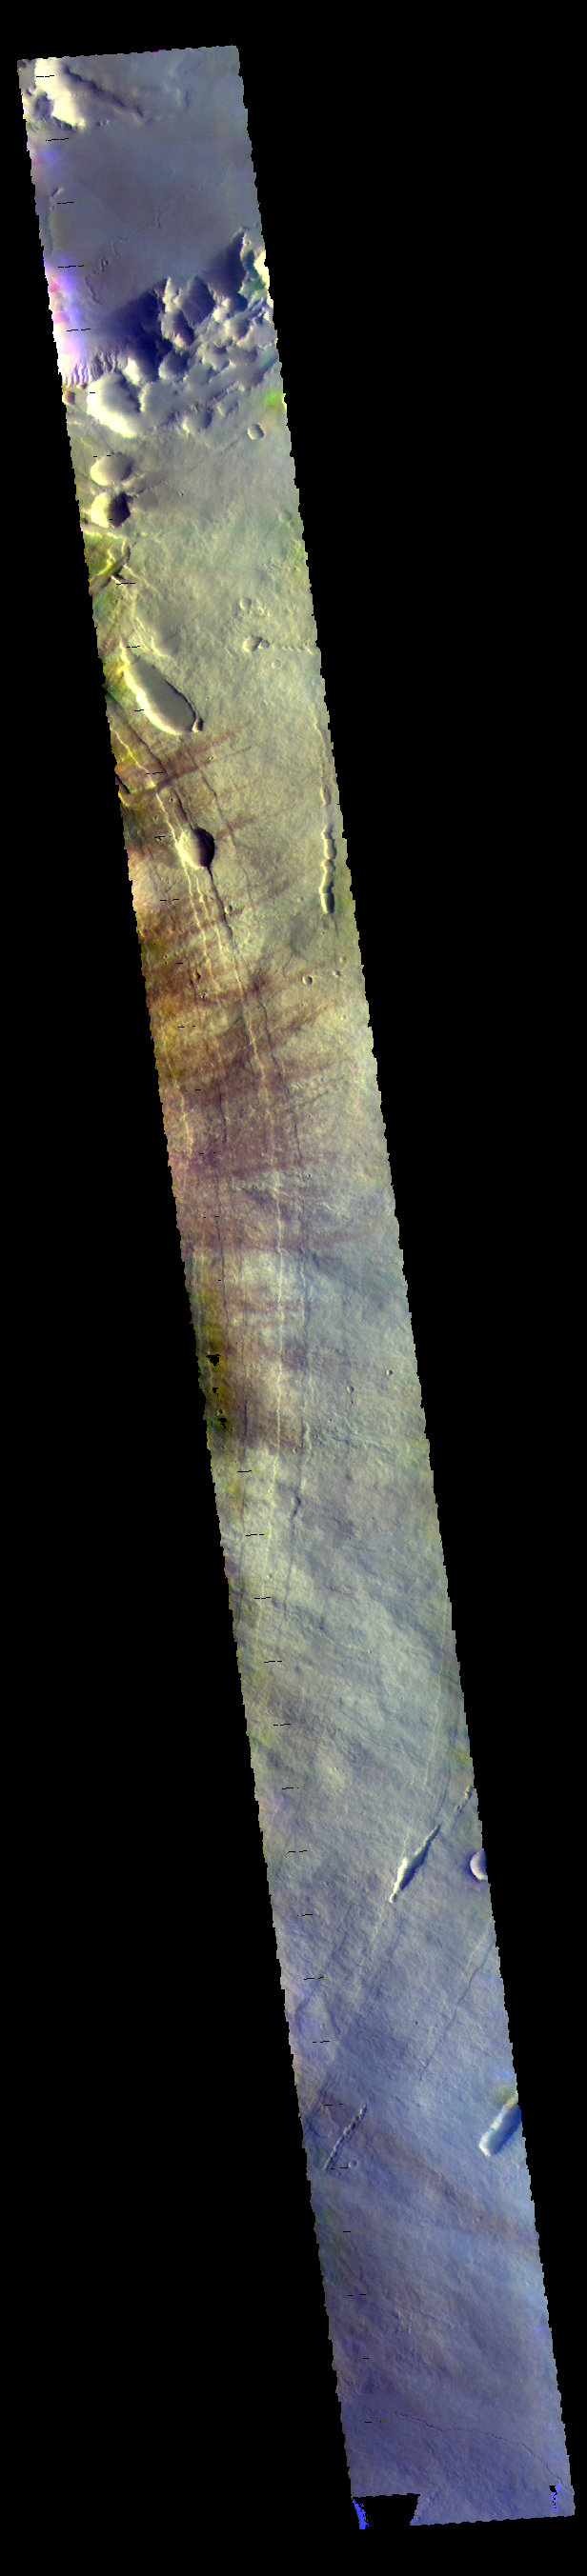

Pavonis Mons – False Color

This VIS image shows the eastern flank of Pavonis Mons. The darker streaks are created by wind action.

The THEMIS VIS camera contains 5 filters. The data from different filters can be combined in multiple ways to create a false color image. These false color images may reveal subtle variations of the surface not easily identified in a single band image.

Credit: NASA/JPL-Caltech/ASU